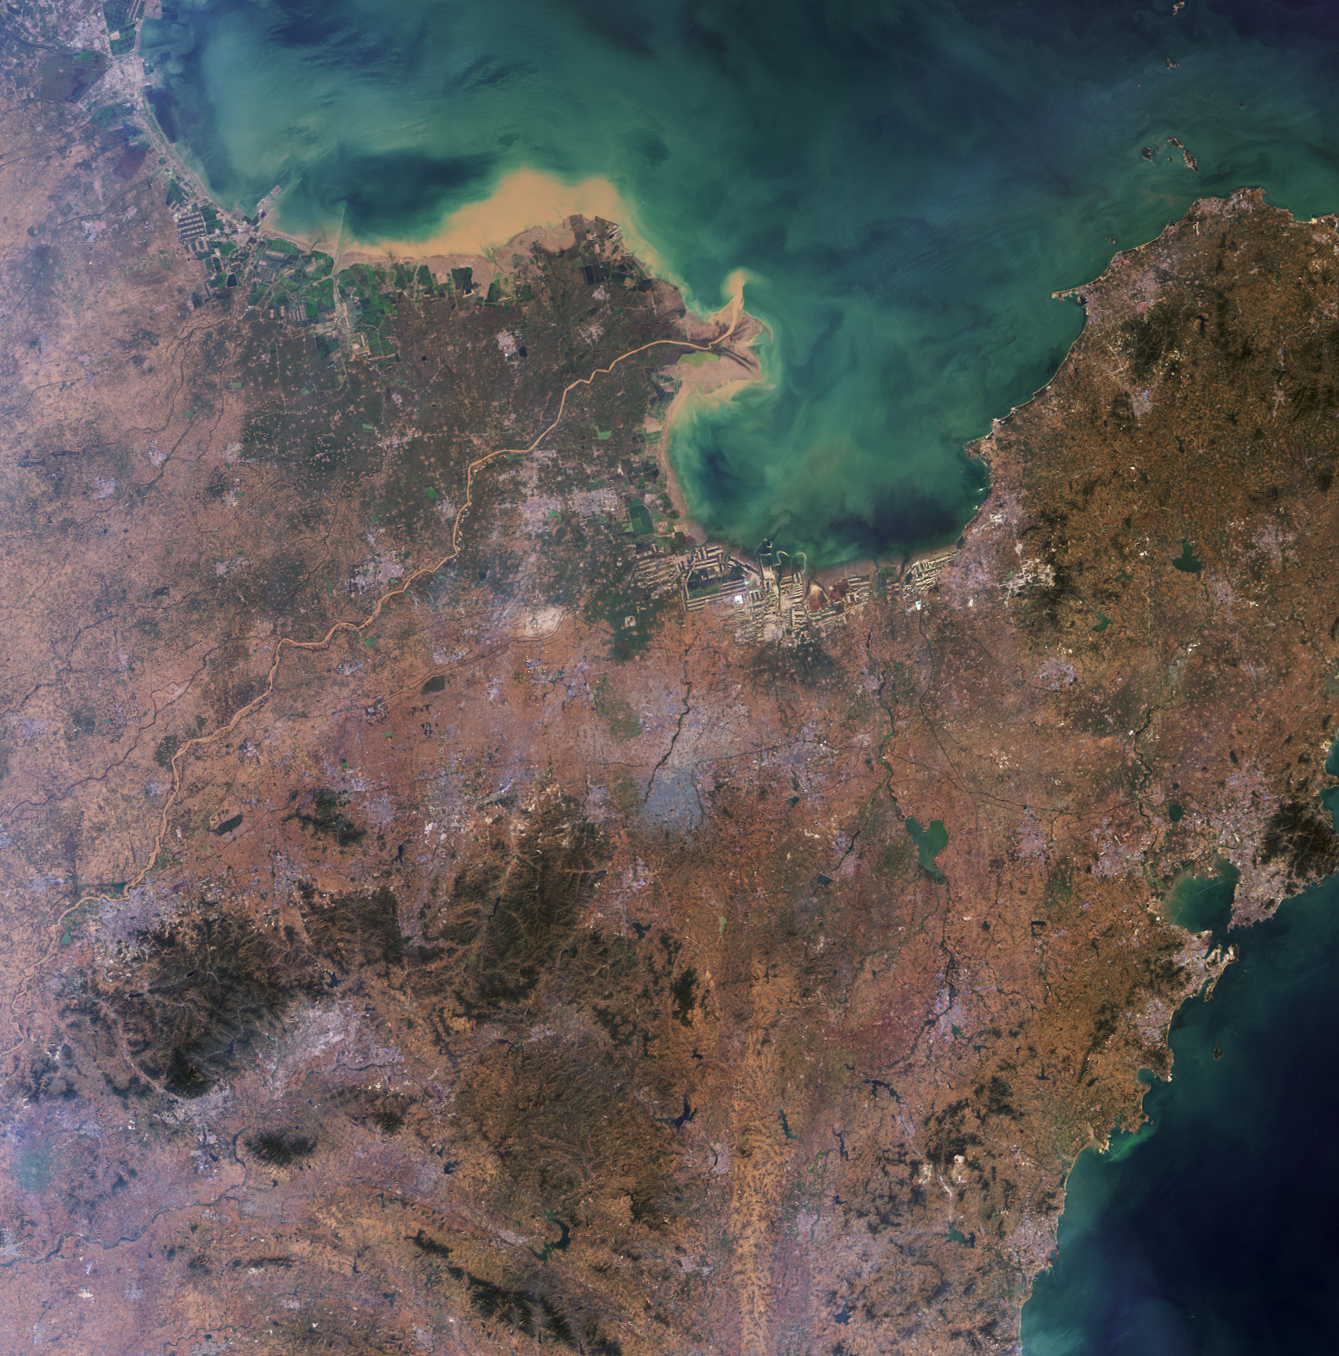

Where on Earth…? MISR Mystery Image Quiz #24: Shandong Province, China

Welcome back to another chance to play geographical detective! MISR is proud to be re-introducing these quizzes on a periodic basis.

This image was acquired by the Multi-angle Imaging SpectroRadiometer (MISR) and represents an area of about 368 kilometers and 373 kilometers. North is at the top. Most of the landmass falls within a named geographic region. This region is defined by its political boundaries within a larger country, and may be a state, a province, a department, or similar entity. These questions refer to this geographic region. You may use any reference materials you like to answer them.

From the statements below, please indicate which ones are True or False:

1. Although rich in many natural resources, excessive mining during the previous century has nearly depleted the natural supply of gold in this region.

Answer: FALSE

The gold mines remained largely unexplored, until government reforms and foreign investments allowed for operational growth and expansion. In fact, production has increased so quickly during the last decade that in 2007, the Shangdong province of China surpassed South Africa as the leading producer of gold in the world.

2. Within the mountainous area in the southwest quadrant of this image is a location noted for religious worship that has continued for several millennia.

Answer: TRUE

Mount Tai, near the city of Tai’an is one of the five sacred mountains to Buddhists and Taoists. As the Eastern mountain, Mount Tai or Tai Shan means, Tranquil Mountain in Chinese and symbolizes sunrise, birth and renewal. Religious worship at the mountain has been continuing for over 3,000 years, including by China’s first emperor, Qin Shi Huang.

3. Sedimentation and industrial pollution in the river whose outlet is near the top of the image has dampened the economy of this region due to the resulting dramatic reduction in shipping.

Answer: FALSE

The Yellow River or Huang He, is the second longest river in China. The river is named for coloration from the silt carried from the Loess Plateau. Industry dumping and sewage have heavily polluted the river, over 1/3 being unusable for agriculture and industrial use. However, the river flows into the Bohai Sea, one of the busiest seaports of China, and the province is ranked 3rd in GDP for China.

4. The name of one of the major cities in this region — also the name of a brand of beer — evokes a verdant locale; a nearby winery is noted for its prize-winning Chardonnay.

Answer: TRUE

Qingdao (Wade-Giles pronunciation or Tsingtao for the postal spelling) means green or lush island in Chinese. The name stands for both the city, and the name of the beer and brewery that was started when the province was under German rule. Although Qingdao is famous for its beer, the nearby Huadong Winery, founded in the mid 1980’s, produces a number of European variety white and red wines, and has won several awards in international wine contests.

5. Rapid population development, as seen in the rim areas, has resulted in the proliferation of Phragmites australis, raising international concerns over the deterioration of the local ecosystem.

Answer: FALSE

The Bohai Sea saline meadows are located in the upper reaches of the Yellow Sea to the west of the Shandong Peninsula. Grass and sedge marshes are important to the freshwater lakeside ecosystem further inland, but these have been almost completely destroyed by rice agriculture and fish aquaculture, as have the native reed beds of

Phragmites australis

.

6. The delta mouth formed by the large sediment-laden river in the image is an example of a well preserved wetland ecosystem, and is used as a “transfer station” for millions of migrating birds, including several rare species.

Answer: TRUE

The Yellow River Delta region in the Shangdong province serves as a stopover for a variety of species of birds including such rarities as the red-crowned crane (

Grus japonensis

) and the Siberian crane (

G. leucogeranus

). The rare Saunders’ gull (

Larus saundersi

), listed as vulnerable by IUCN and BirdLife International, uses the Huang He or Yellow River Delta as one of its four global breeding sites.

7. A city located within the pictured region is the site of a major oilfield and is one of the world’s leading producers of rubber tires.

Answer: TRUE

The city of Dongying, located along the western coast of Laizhou Bay, is home to the Shengli Oilfield, the second largest in China. Oil and gas have played major roles in the city’s economic development. The city is home to many rubber tire factories, and houses a campus of the China University of Petroleum.

MISR was built and is managed by NASA’s Jet Propulsion Laboratory, Pasadena, CA, for NASA’s Office of Earth Science, Washington, DC. The Terra satellite is managed by NASA’s Goddard Space Flight Center, Greenbelt, MD. JPL is a division of the California Institute of Technology.

Credit: NASA/GSFC/LaRC/JPL, MISR Team